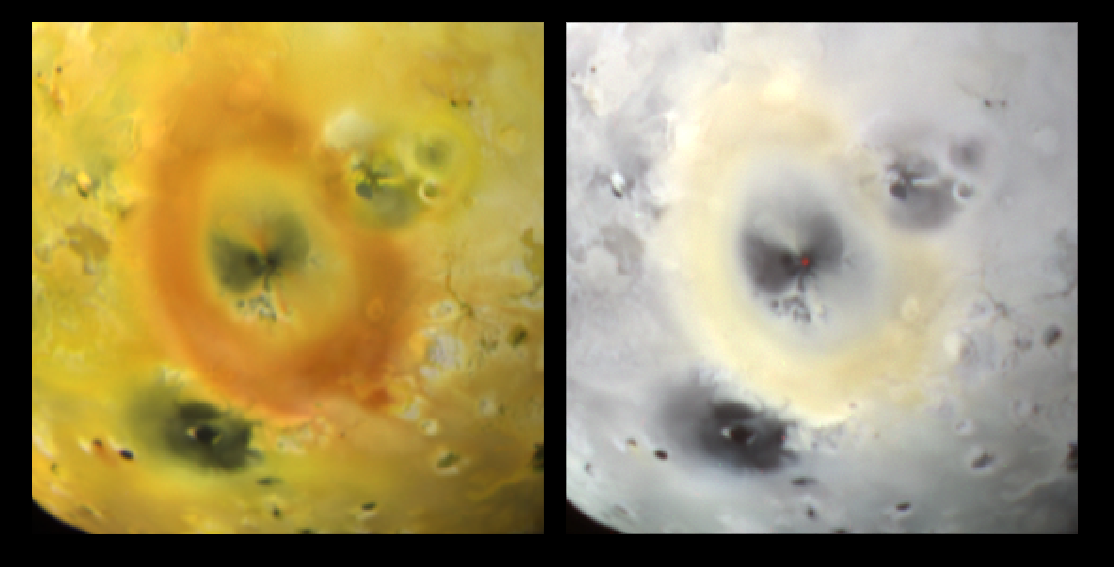

Pele’s Glow

Brightly glowing lava from the volcano Pele is seen in this image taken by NASA’s Galileo spacecraft as it receded from its close flyby of Jupiter’s moon Io in October, 1999. The image at left shows Io’s surface in approximately true color, centered on the large red ring of sulfur that was deposited by Pele’s plume and reaches more than 1,300 kilometers (808 miles) in diameter. A false color infrared composite of the same region is shown on the right. The dark red dot at the center of the ring (seen in the false color picture) is the glow of hot lava at the heart of the volcano. Temperatures up to 1,027 degrees Celsius (1,880 degrees fahrenheit) have been previously measured for Pele’s lava. The glow is bright enough to be imaged in daylight, allowing scientists to precisely pinpoint the eruptive center.

The region imaged is centered on 18 degrees south, 255 degrees west, and is almost 2,000 kilometers (1,243 miles) across. North is toward the top right of the picture and the sun illuminates the surface from the west.

Launched in October 1989, Galileo entered orbit around Jupiter on December 7, 1995. The spacecraft’s mission is to conduct detailed studies of the giant planet, its largest moons and the Jovian magnetic environment. The Jet Propulsion Laboratory, Pasadena, CA manages the mission for NASA’s Office of Space Science, Washington, DC. JPL is a division of the California Institute of Technology, Pasadena, CA.

Credit: NASA/JPL/University of Arizona